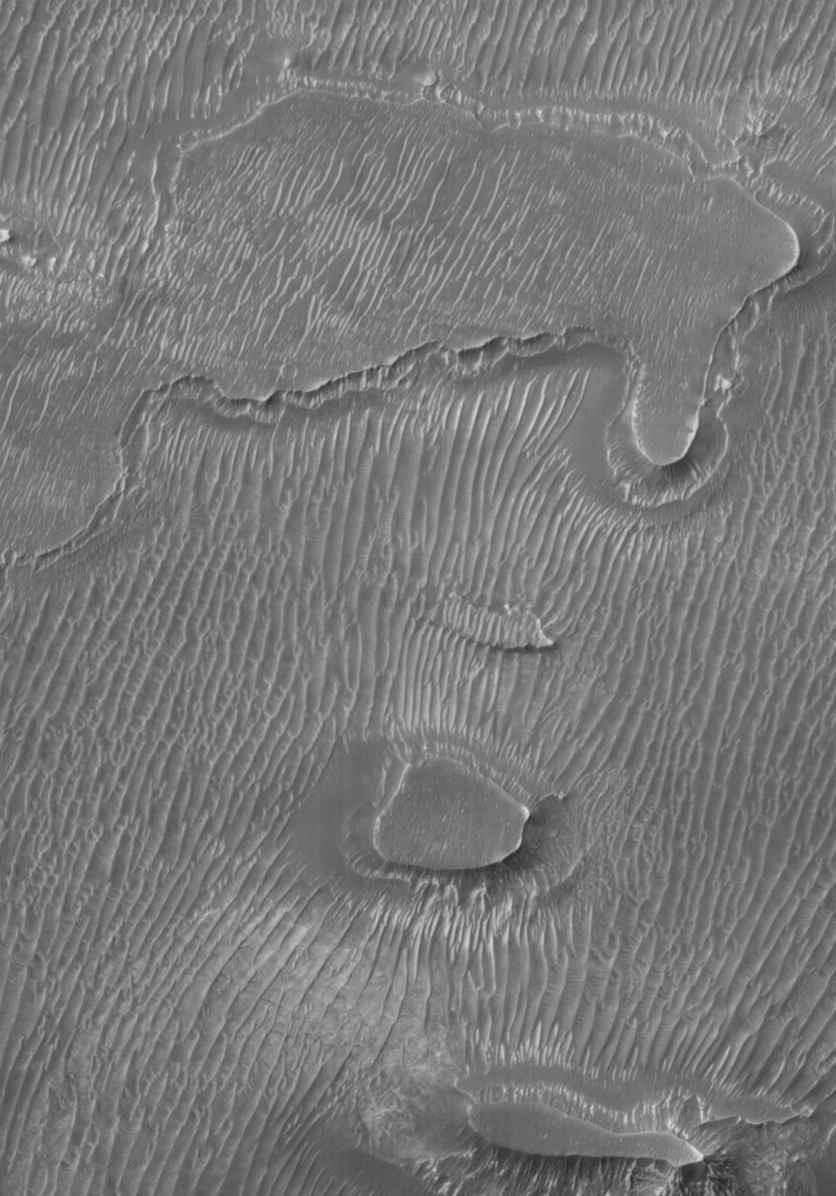

Melas Chasma Floor

The Mars Global Surveyor (MGS) Mars Orbiter Camera (MOC) continues to provide a stunning array of images that show the red planet to have a very diverse collection of surface textures and properties. This picture shows a 3 kilometers (1.9 miles) by 4.4 kilometers (2.7 miles) portion of the floor of Melas Chasma. Dark sand dunes spaced 55 to 60 meters (~190 feet) apart dominate the floor of this portion of the Valles Marineris canyon system. Smaller ripples are also visible in the troughs between some of the dunes, perhaps indicating a modern, dynamic eolian (i.e., wind-swept) environment. Illumination is from the upper left.

Malin Space Science Systems and the California Institute of Technology built the MOC using spare hardware from the Mars Observer mission. MSSS operates the camera from its facilities in San Diego, CA. The Jet Propulsion Laboratory’s Mars Surveyor Operations Project operates the Mars Global Surveyor spacecraft with its industrial partner, Lockheed Martin Astronautics, from facilities in Pasadena, CA and Denver, CO.

Credit: NASA/JPL/MSSS